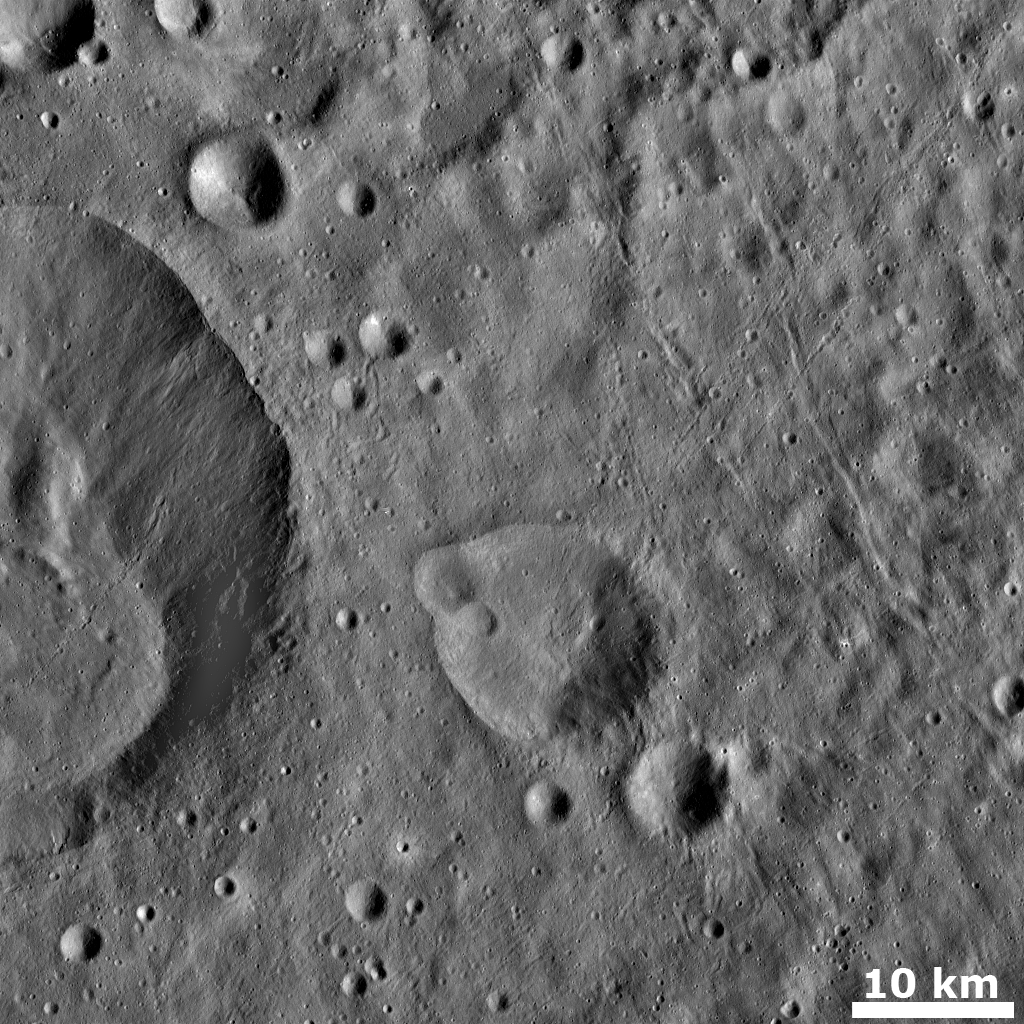

Grooves and Crater Chains on Vesta

This Dawn FC (framing camera) image shows numerous grooves (i.e., linear depressions) and crater chains, especially in the right hand side of the image. These grooves and crater chains are less than 1km wide and have two dominant orientations, which crisscross one another in some areas to form an ‘X’ pattern. These grooves and crater chains were probably formed by impacts of material which originated in impacts outside of the region in this image. The grooves likely formed by material scouring across Vesta’s surface, leaving a linear depression. The crater chains likely formed due to secondary impacts, when material thrown out of previous impacts re-impacted Vesta. These grooves and crater chains lie on top of a smooth layer of ejecta blanket, which probably originates from the large crater in the left side of the image. Another narrow crater chain is seen extending from the inner wall of this crater to its base.

This image is in Vesta’s Oppia quadrangle and the center latitude and longitude of the image is 18.5°N, 299.4°E. NASA’s Dawn spacecraft obtained this image with its framing camera on October 22nd 2011. This image was taken through the camera’s clear filter. The distance to the surface of Vesta is 666 km and the image has a resolution of about 62 meters per pixel. This image was acquired during the HAMO (High Altitude Mapping Orbit) phase of the mission.

The Dawn mission to Vesta and Ceres is managed by NASA’s Jet Propulsion Laboratory, a division of the California Institute of Technology in Pasadena, for NASA’s Science Mission Directorate, Washington D.C. UCLA is responsible for overall Dawn mission science. Dawn’s VIR was provided by ASI, the Italian Space Agency and is managed by INAF, Italy’s National Institute for Astrophysics, in collaboration with Selex Galileo, where it was built.

Credit: NASA/JPL-Caltech/UCLA/MPS/DLR/IDA